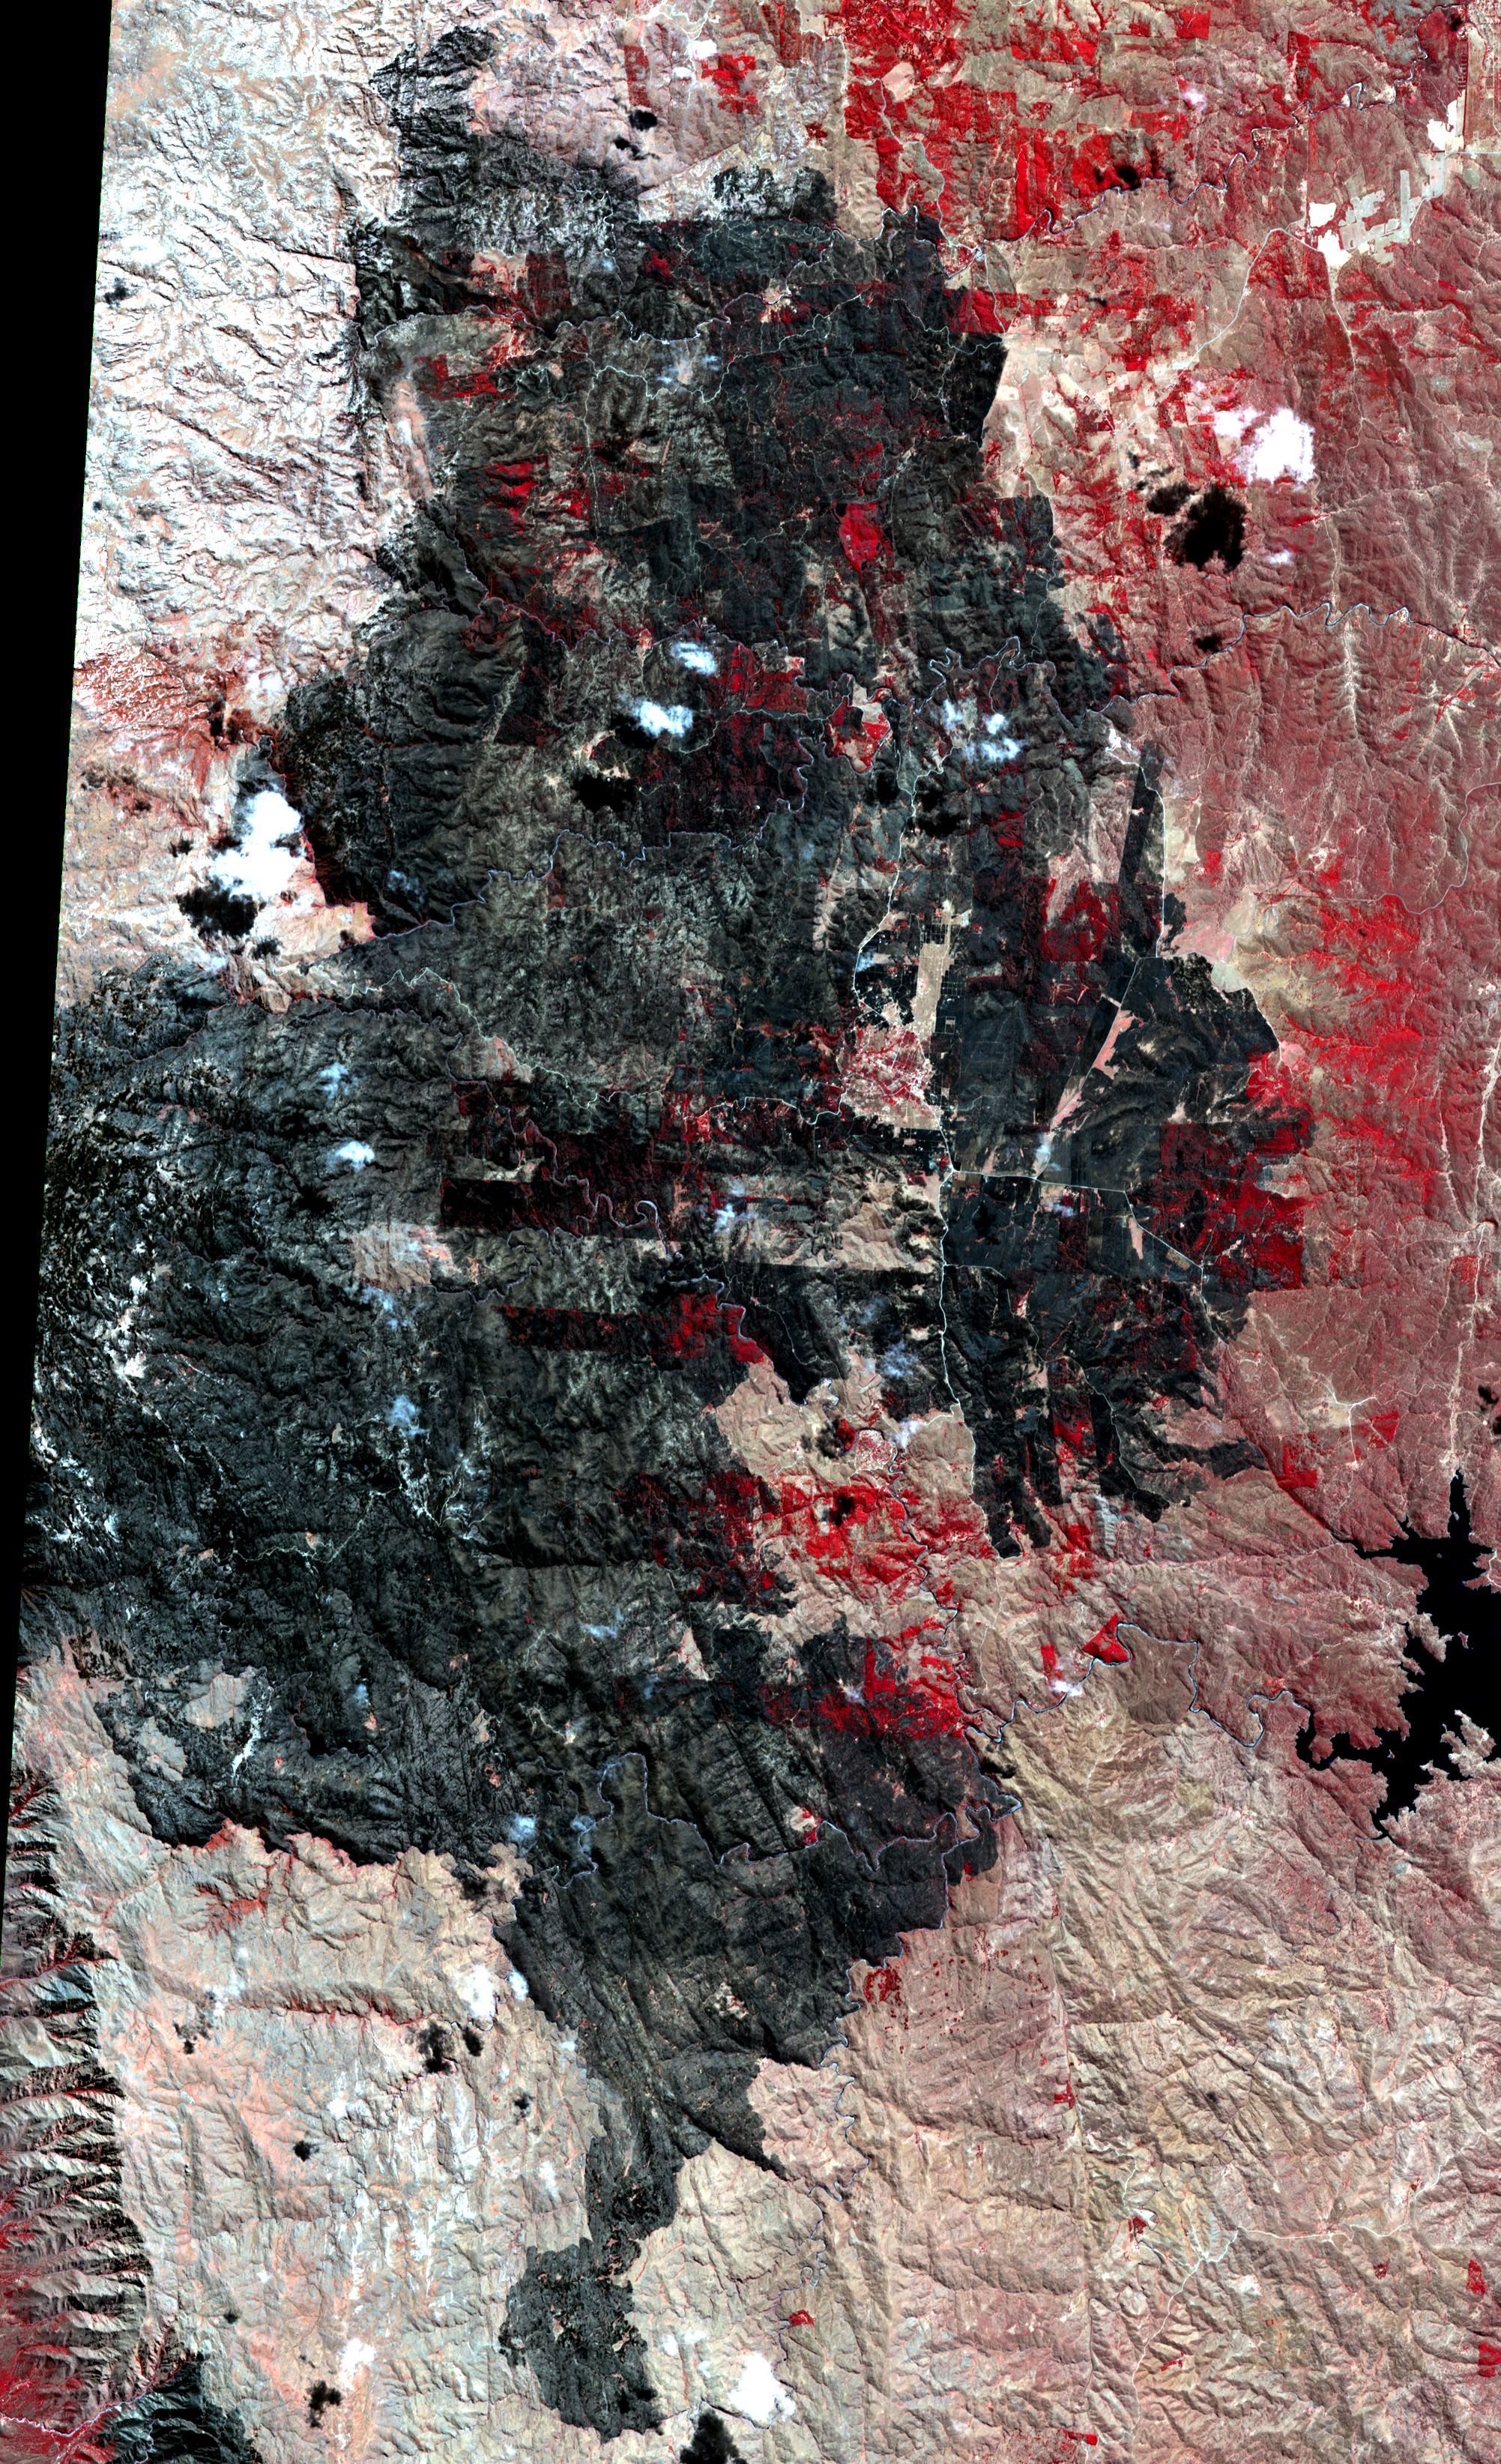

NASA Spacecraft Images Destructive Argentine Wildfire

Wildfires have struck the Cordoba province of northern Argentina, caused by high temperatures and strong winds. The large fire, which began on Sept. 9, 2013, spread to more than 37,000 acres (15,000 hectares), destroyed numerous homes, and led to the evacuation of several villages. This image, acquired on Sept. 22, 2013 by the Advanced Spaceborne Thermal Emission and Reflection Radiometer (ASTER) instrument on NASA’s Terra spacecraft, shows the extent of the burned area in black. Healthy vegetation, like forests and farm land, is depicted in red. The image covers an area of 19 by 30 miles (30 by 49 kilometers), and is located near 32.1 degrees south latitude, 64.8 degrees west longitude.

With its 14 spectral bands from the visible to the thermal infrared wavelength region and its high spatial resolution of 15 to 90 meters (about 50 to 300 feet), ASTER images Earth to map and monitor the changing surface of our planet. ASTER is one of five Earth-observing instruments launched Dec. 18, 1999, on Terra. The instrument was built by Japan’s Ministry of Economy, Trade and Industry. A joint U.S./Japan science team is responsible for validation and calibration of the instrument and data products.

The broad spectral coverage and high spectral resolution of ASTER provides scientists in numerous disciplines with critical information for surface mapping and monitoring of dynamic conditions and temporal change. Example applications are: monitoring glacial advances and retreats; monitoring potentially active volcanoes; identifying crop stress; determining cloud morphology and physical properties; wetlands evaluation; thermal pollution monitoring; coral reef degradation; surface temperature mapping of soils and geology; and measuring surface heat balance.

The U.S. science team is located at NASA’s Jet Propulsion Laboratory, Pasadena, Calif. The Terra mission is part of NASA’s Science Mission Directorate, Washington, D.C.

Credit: NASA/GSFC/METI/ERSDAC/JAROS, and U.S./Japan ASTER Science Team